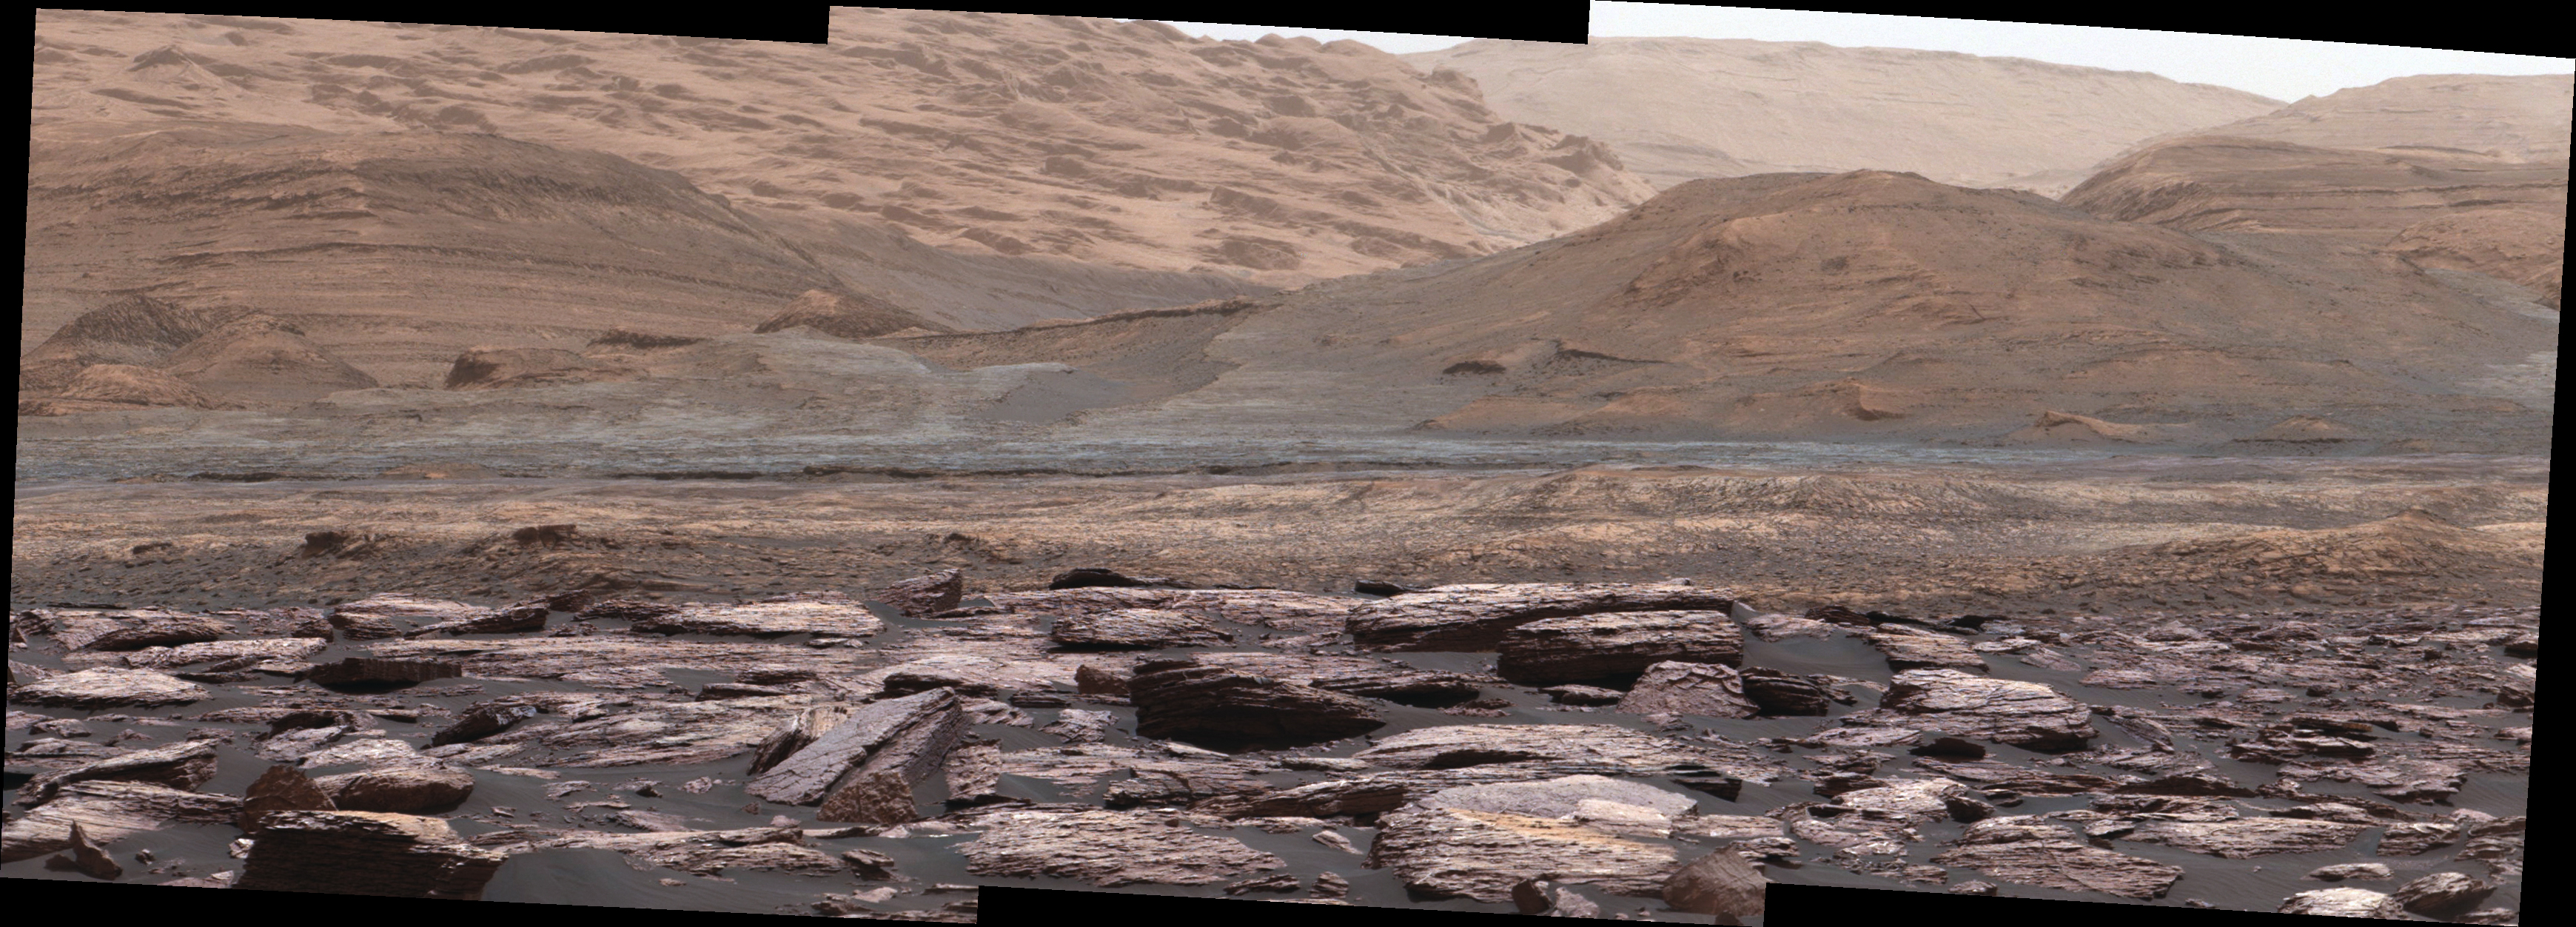

Color Variations on Mount Sharp, Mars (White Balanced)

Figure 1

The foreground of this scene from the Mast Camera (Mastcam) on NASA’s Curiosity Mars rover shows purple-hued rocks near the rover’s late-2016 location on lower Mount Sharp. The scene’s middle distance includes higher layers that are future destinations for the mission.

Variations in color of the rocks hint at the diversity of their composition on lower Mount Sharp. The purple tone of the foreground rocks has been seen in other rocks where Curiosity’s Chemical and Mineralogy (CheMin) instrument has detected hematite. Winds and windblown sand in this part of Curiosity’s traverse and in this season tend to keep rocks relatively free of dust, which otherwise can cloak rocks’ color.

The three frames combined into this mosaic were acquired by the Mastcam’s right-eye camera on Nov. 10, 2016, during the 1,516th Martian day, or sol, of Curiosity’s work on Mars. The scene is presented with a color adjustment that approximates white balancing, to resemble how the rocks and sand would appear under daytime lighting conditions on Earth. Sunlight on Mars is tinged by the dusty atmosphere and this adjustment helps geologists recognize color patterns they are familiar with on Earth.

The view spans about 15 compass degrees, with the left edge toward southeast. The rover’s planned direction of travel from its location when this scene was recorded is generally southeastward.

The orange-looking rocks just above the purplish foreground ones are in the upper portion of the Murray formation, which is the basal section of Mount Sharp, extending up to a ridge-forming layer called the Hematite Unit. Beyond that is the Clay Unit, which is relatively flat and hard to see from this viewpoint. The next rounded hills are the Sulfate Unit, Curiosity’s highest planned destination. The most distant slopes in the scene are higher levels of Mount Sharp, beyond where Curiosity will drive.

Figure 1 is a version of the same scene with annotations added as reference points for distance, size and relative elevation. The annotations are triangles with text telling the distance (in kilometers) to the point in the image marked by the triangle, the point’s elevation (in meters) relative to the rover’s location, and the size (in meters) of an object as big as the triangle at that distance.

Malin Space Science Systems, San Diego, built and operates Mastcam. NASA’s Jet Propulsion Laboratory, a division of Caltech in Pasadena, manages the Mars Science Laboratory Project for NASA’s Science Mission Directorate, Washington, and built the project’s Curiosity rover.

Credit: NASA/JPL-Caltech/MSSS